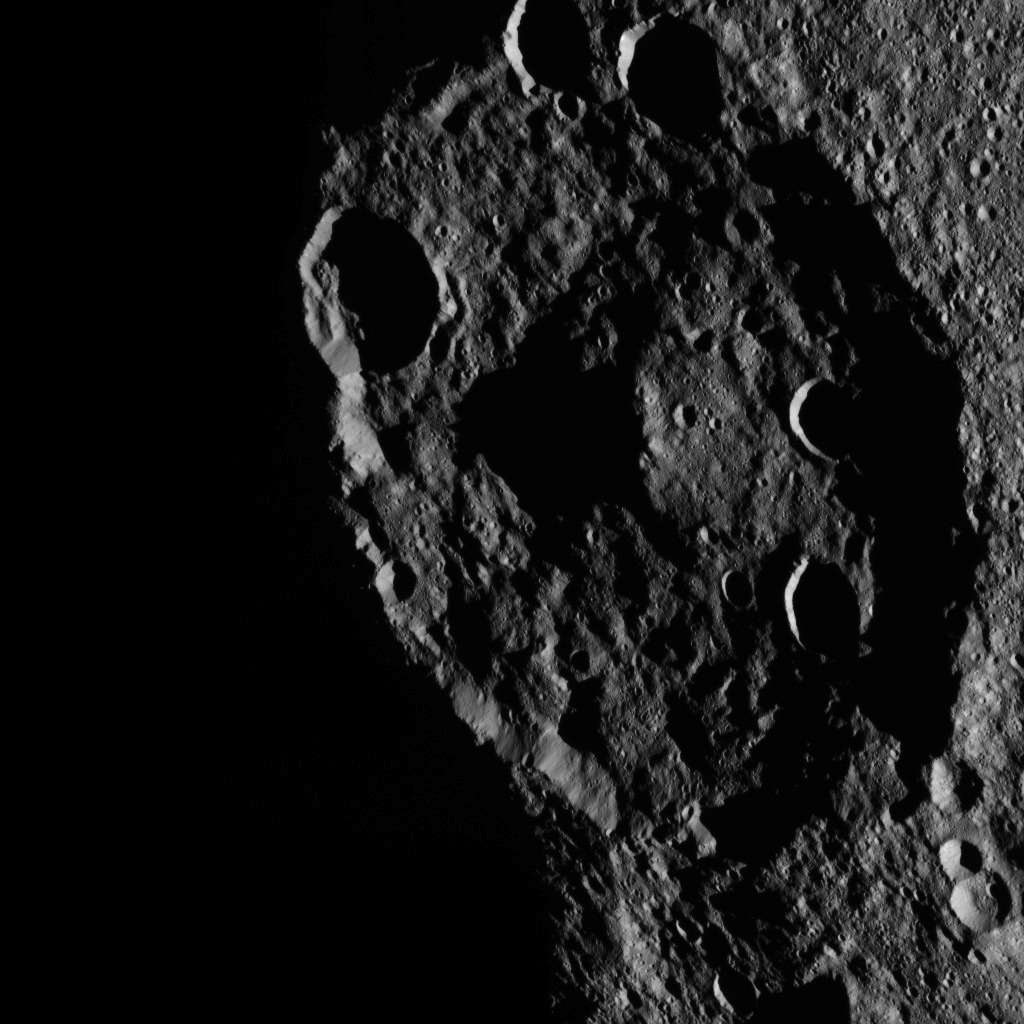

Dawn HAMO Image 46

This image, taken by NASA’s Dawn spacecraft, shows a portion of the southern hemisphere of dwarf planet Ceres from an altitude of 915 miles (1,470 kilometers). The image was taken on Sept. 22, 2015, and has a resolution of 450 feet (140 meters) per pixel.

Zadeni crater, named for the ancient Georgian god of bountiful harvest, is featured in this image. Its diameter is about 80 miles (129 kilometers).

Dawn’s mission is managed by JPL for NASA’s Science Mission Directorate in Washington. Dawn is a project of the directorate’s Discovery Program, managed by NASA’s Marshall Space Flight Center in Huntsville, Alabama. UCLA is responsible for overall Dawn mission science. Orbital ATK, Inc., in Dulles, Virginia, designed and built the spacecraft. The German Aerospace Center, the Max Planck Institute for Solar System Research, the Italian Space Agency and the Italian National Astrophysical Institute are international partners on the mission team.

Credit: NASA/JPL-Caltech/UCLA/MPS/DLR/IDA